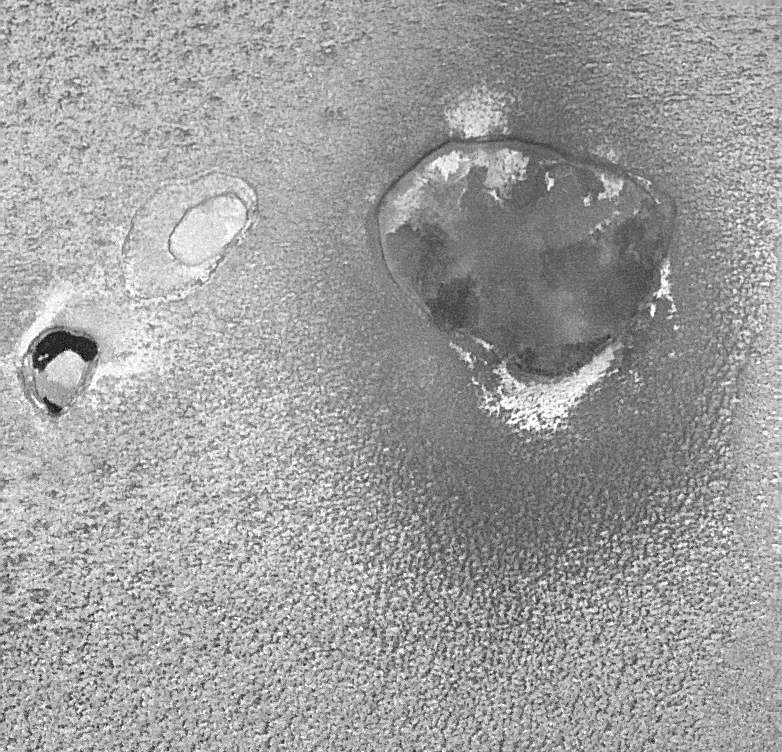

Camaxtli Patera, An Active Volcanic Center on Io

A hot, active volcanic crater named Camaxtli Patera (large feature to the right) is shown in this image of Jupiter’s moon Io taken by NASA’s Galileo spacecraft on February 22, 2000.

A patera is a large depression, probably of volcanic origin, but also affected by cracks and faults in Io’s crust. There appear to be both bright and dark lava flows on the patera floor. The dark lava flows are likely to have cooled from super-hot, magnesium-rich, silicate lava of the type that existed on Earth billions of years ago. The bright patches may be much cooler, sulfur-rich lava flows. Bright deposits can also be seen just outside of Camaxtli, and there is a halo of diffuse dark material that extends up to 30 kilometers (19 miles) from the rim of the patera. This halo is probably made up of frozen droplets of lava that rained down after they were blasted into the sky from vents in Camaxtli.

Two smaller paterae, which are unnamed, are to the left (west) of Camaxtli. One has very dark, very fresh lava on the floor and is hotter than the larger Camaxtli Patera because it is erupting lava at a faster rate. The other is comparatively bright, like the surrounding plains. This implies that the volcanism here has been dormant for long enough that snow and frost have covered the lava flows.

The surrounding plains are mottled and appear to be topographically rough. The lumpy texture of the ground around Camaxtli appears to be a common feature of the frozen plains of Io. The Sun is almost directly overhead (actually 12 degrees to the south), so most of the brightness variations in this image are due to different types of surface materials rather than topographic shading. The image resolution is 186 meters (204 yards) per picture element and the scene width is 145 kilometers (91 miles). The center of the image is located at about 15 north latitude, 138 west longitude.

The Jet Propulsion Laboratory, Pasadena, Calif., manages the mission for NASA’s Office of Space Science, Washington, D.C. JPL is a division of the California Institute of Technology in Pasadena.

Credit: NASA/JPL/University of Arizona